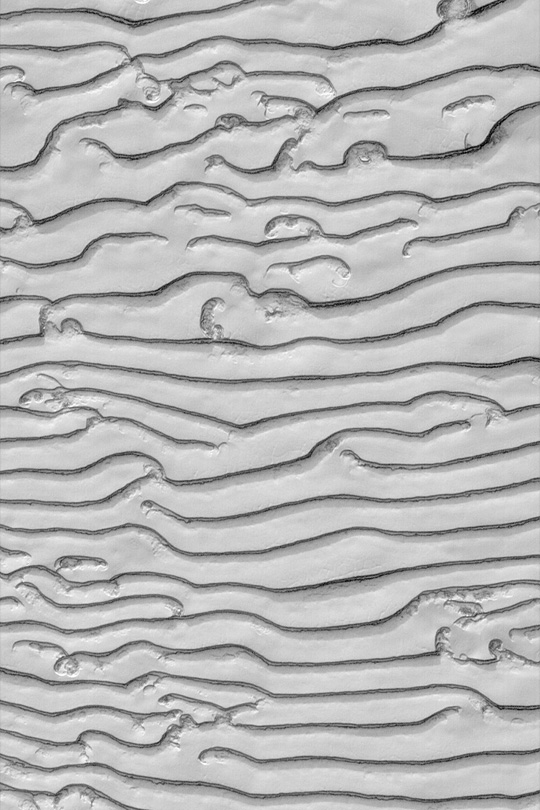

South Polar Scarps

MGS MOC Release No. MOC2-438, 31 July 2003

The terrain of the south polar residual ice cap, made up mostly of frozen carbon dioxide, has come to be known by many as “swiss cheese terrain,” because many areas of the cap resemble slices of swiss cheese. However, not all of the south polar cap looks like a tasty lunch food. This Mars Global Surveyor (MGS) Mars Orbiter Camera (MOC) image shows a series of curving scarps formed by erosion and sublimation of carbon dioxide from the south polar cap. This area is located near 86.3°S, 51.2°W. The image is illuminated by sunlight from the upper left; the area is about 1.5 km (0.9 mi) wide.

Credit: NASA/JPL/Malin Space Science Systems